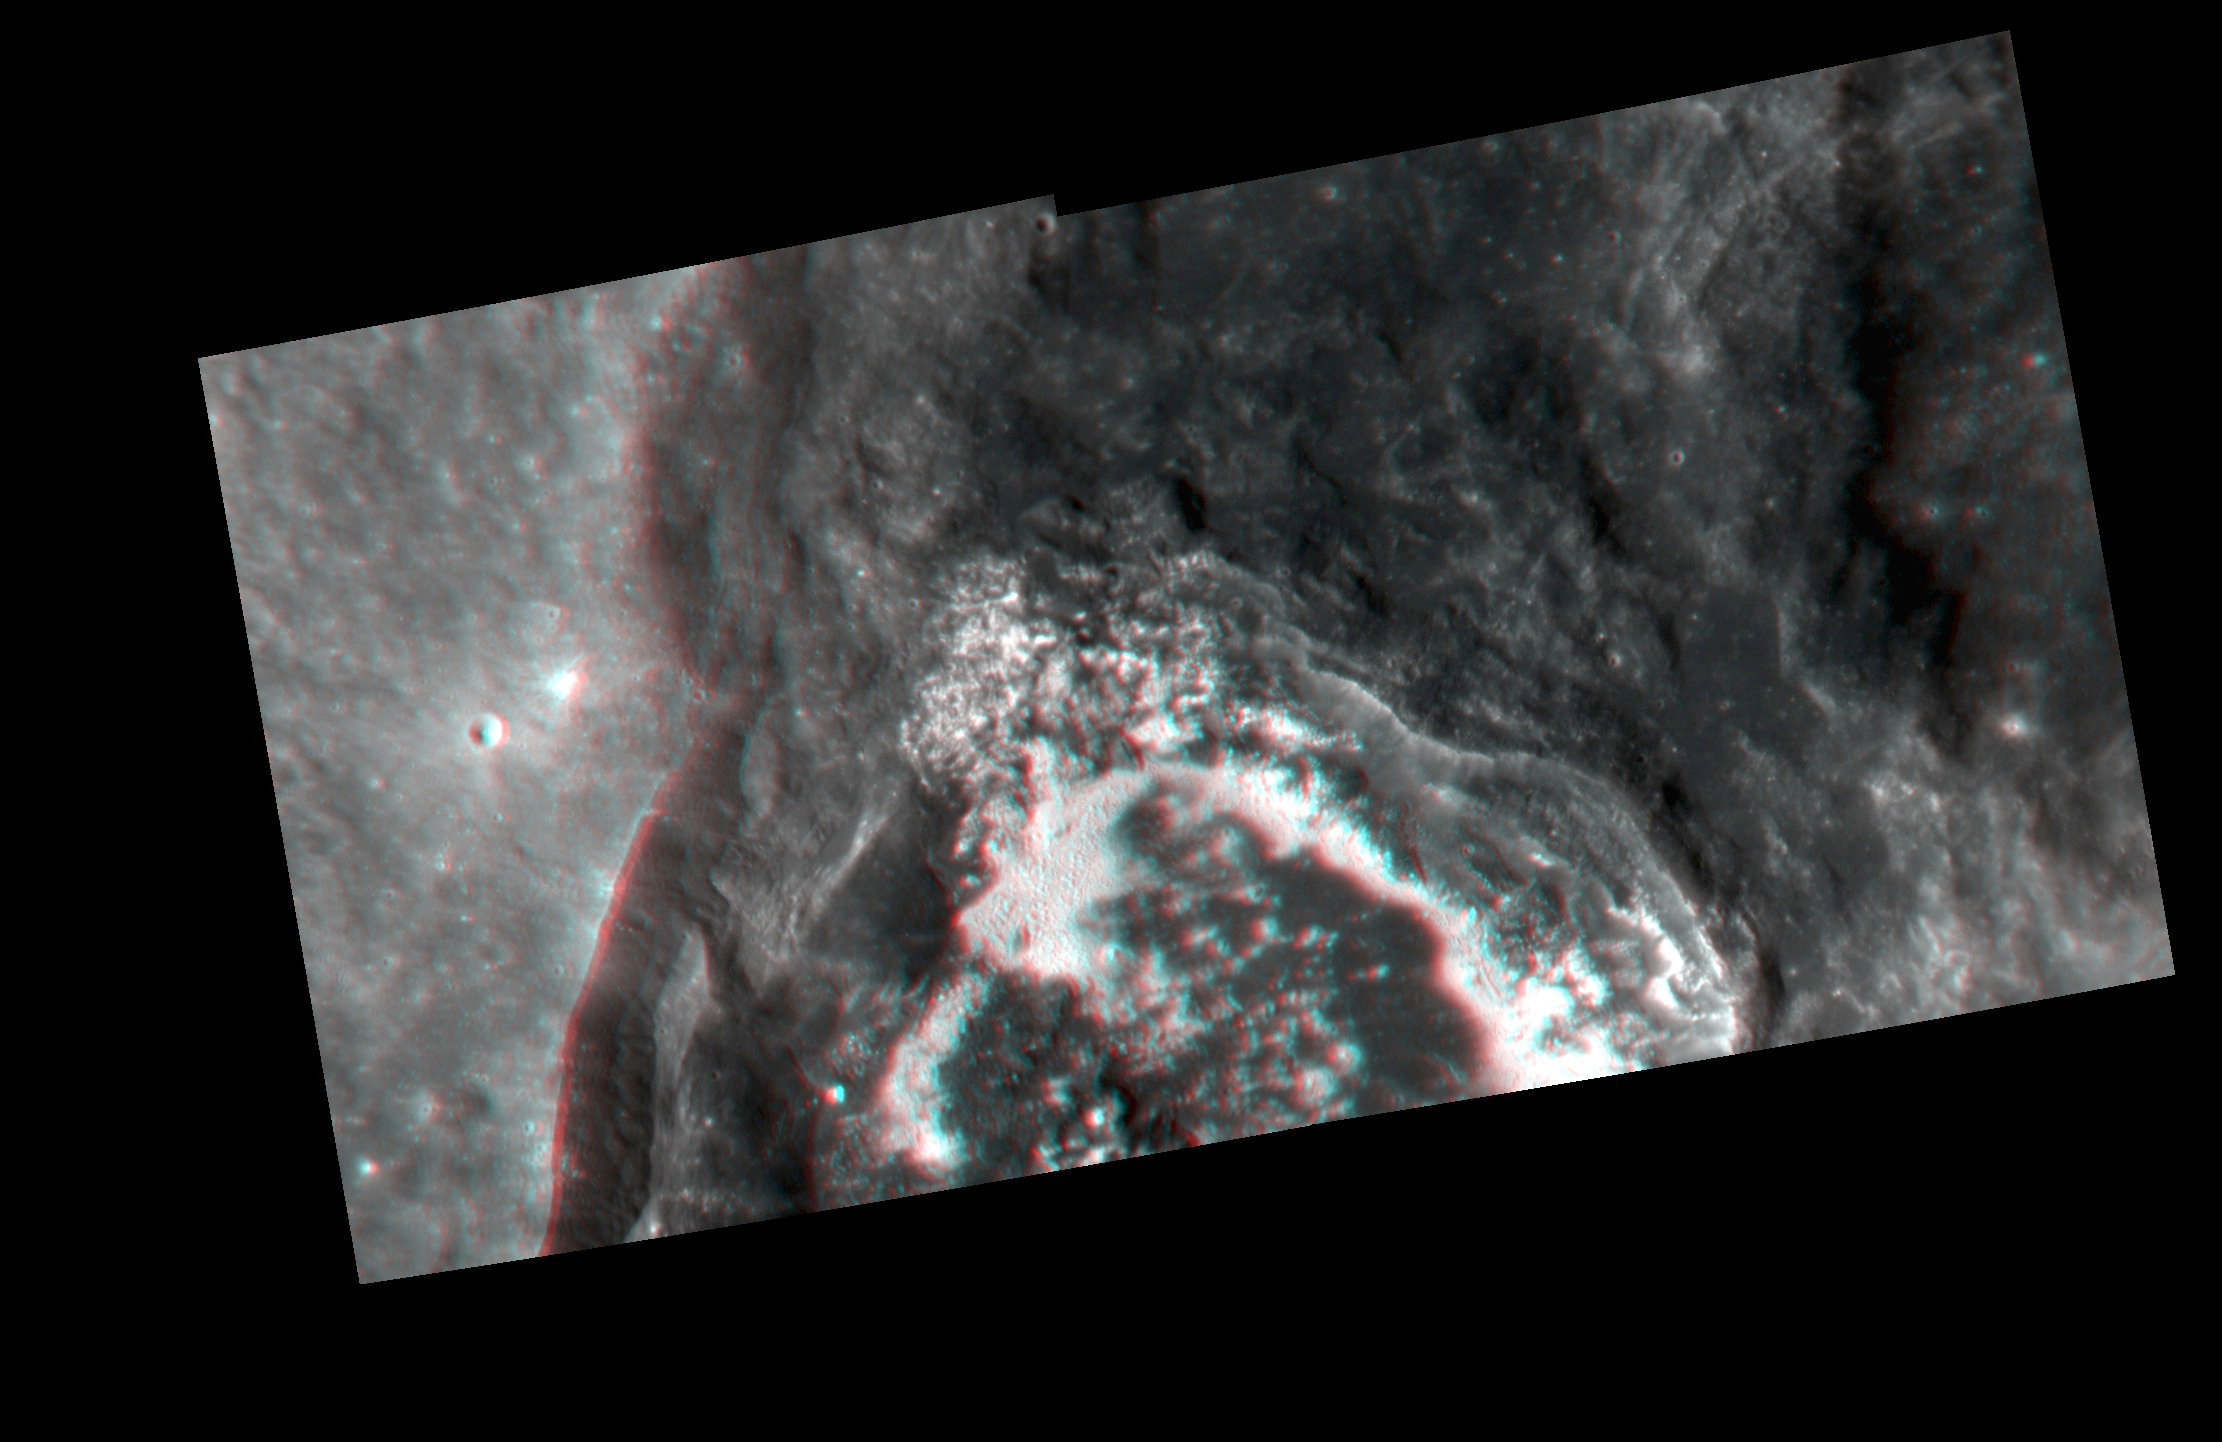

Balanchine’s Serenade

This 3D view, made up of two pairs of stereo images, shows Balanchine crater, which is located inside of Caloris basin. The floor of Balanchine is covered in hollows. The crater formed on top of an older crater and excavated low reflectance material.

These image pairs were acquired as a targeted set of stereo images. Targeted stereo observations are acquired at resolutions much higher than that of the 200-meter/pixel stereo base map. These targets acquired with the NAC enable the detailed topography of Mercury’s surface to be determined for a local area of interest.

Date acquired: April 18, 2014
Image Mission Elapsed Time (MET): 40112892, 40112896, 40112968, 40112972
Image ID: 6145582, 6145583, 6145588, 6145589
Instrument: Narrow Angle Camera (NAC) of the Mercury Dual Imaging System (MDIS)
Center Latitude: 38.18°, 38.78°, 38.09°, 38.77°
Center Longitude: 175.1° E, 175.0° E, 175.2° E, 175.1° E
Resolution: 29 meters/pixel
Scale: Balanchine crater is approximately 41 km (25 mi.) in diameter.
Incidence Angle: 39.9°, 40.5°, 39.8°, 40.4°
Emission Angle: 7.9°, 7.7°, 10.6°, 12.6°
Phase Angle: 41.1°, 39.1°, 31.0°, 29.2°
North is to the right.

The MESSENGER spacecraft is the first ever to orbit the planet Mercury, and the spacecraft’s seven scientific instruments and radio science investigation are unraveling the history and evolution of the Solar System’s innermost planet. During the first two years of orbital operations, MESSENGER acquired over 150,000 images and extensive other data sets. MESSENGER is capable of continuing orbital operations until early 2015.

For information regarding the use of images, see the MESSENGER image use policy.

Credit: NASA/Johns Hopkins University Applied Physics Laboratory/Carnegie Institution of Washington